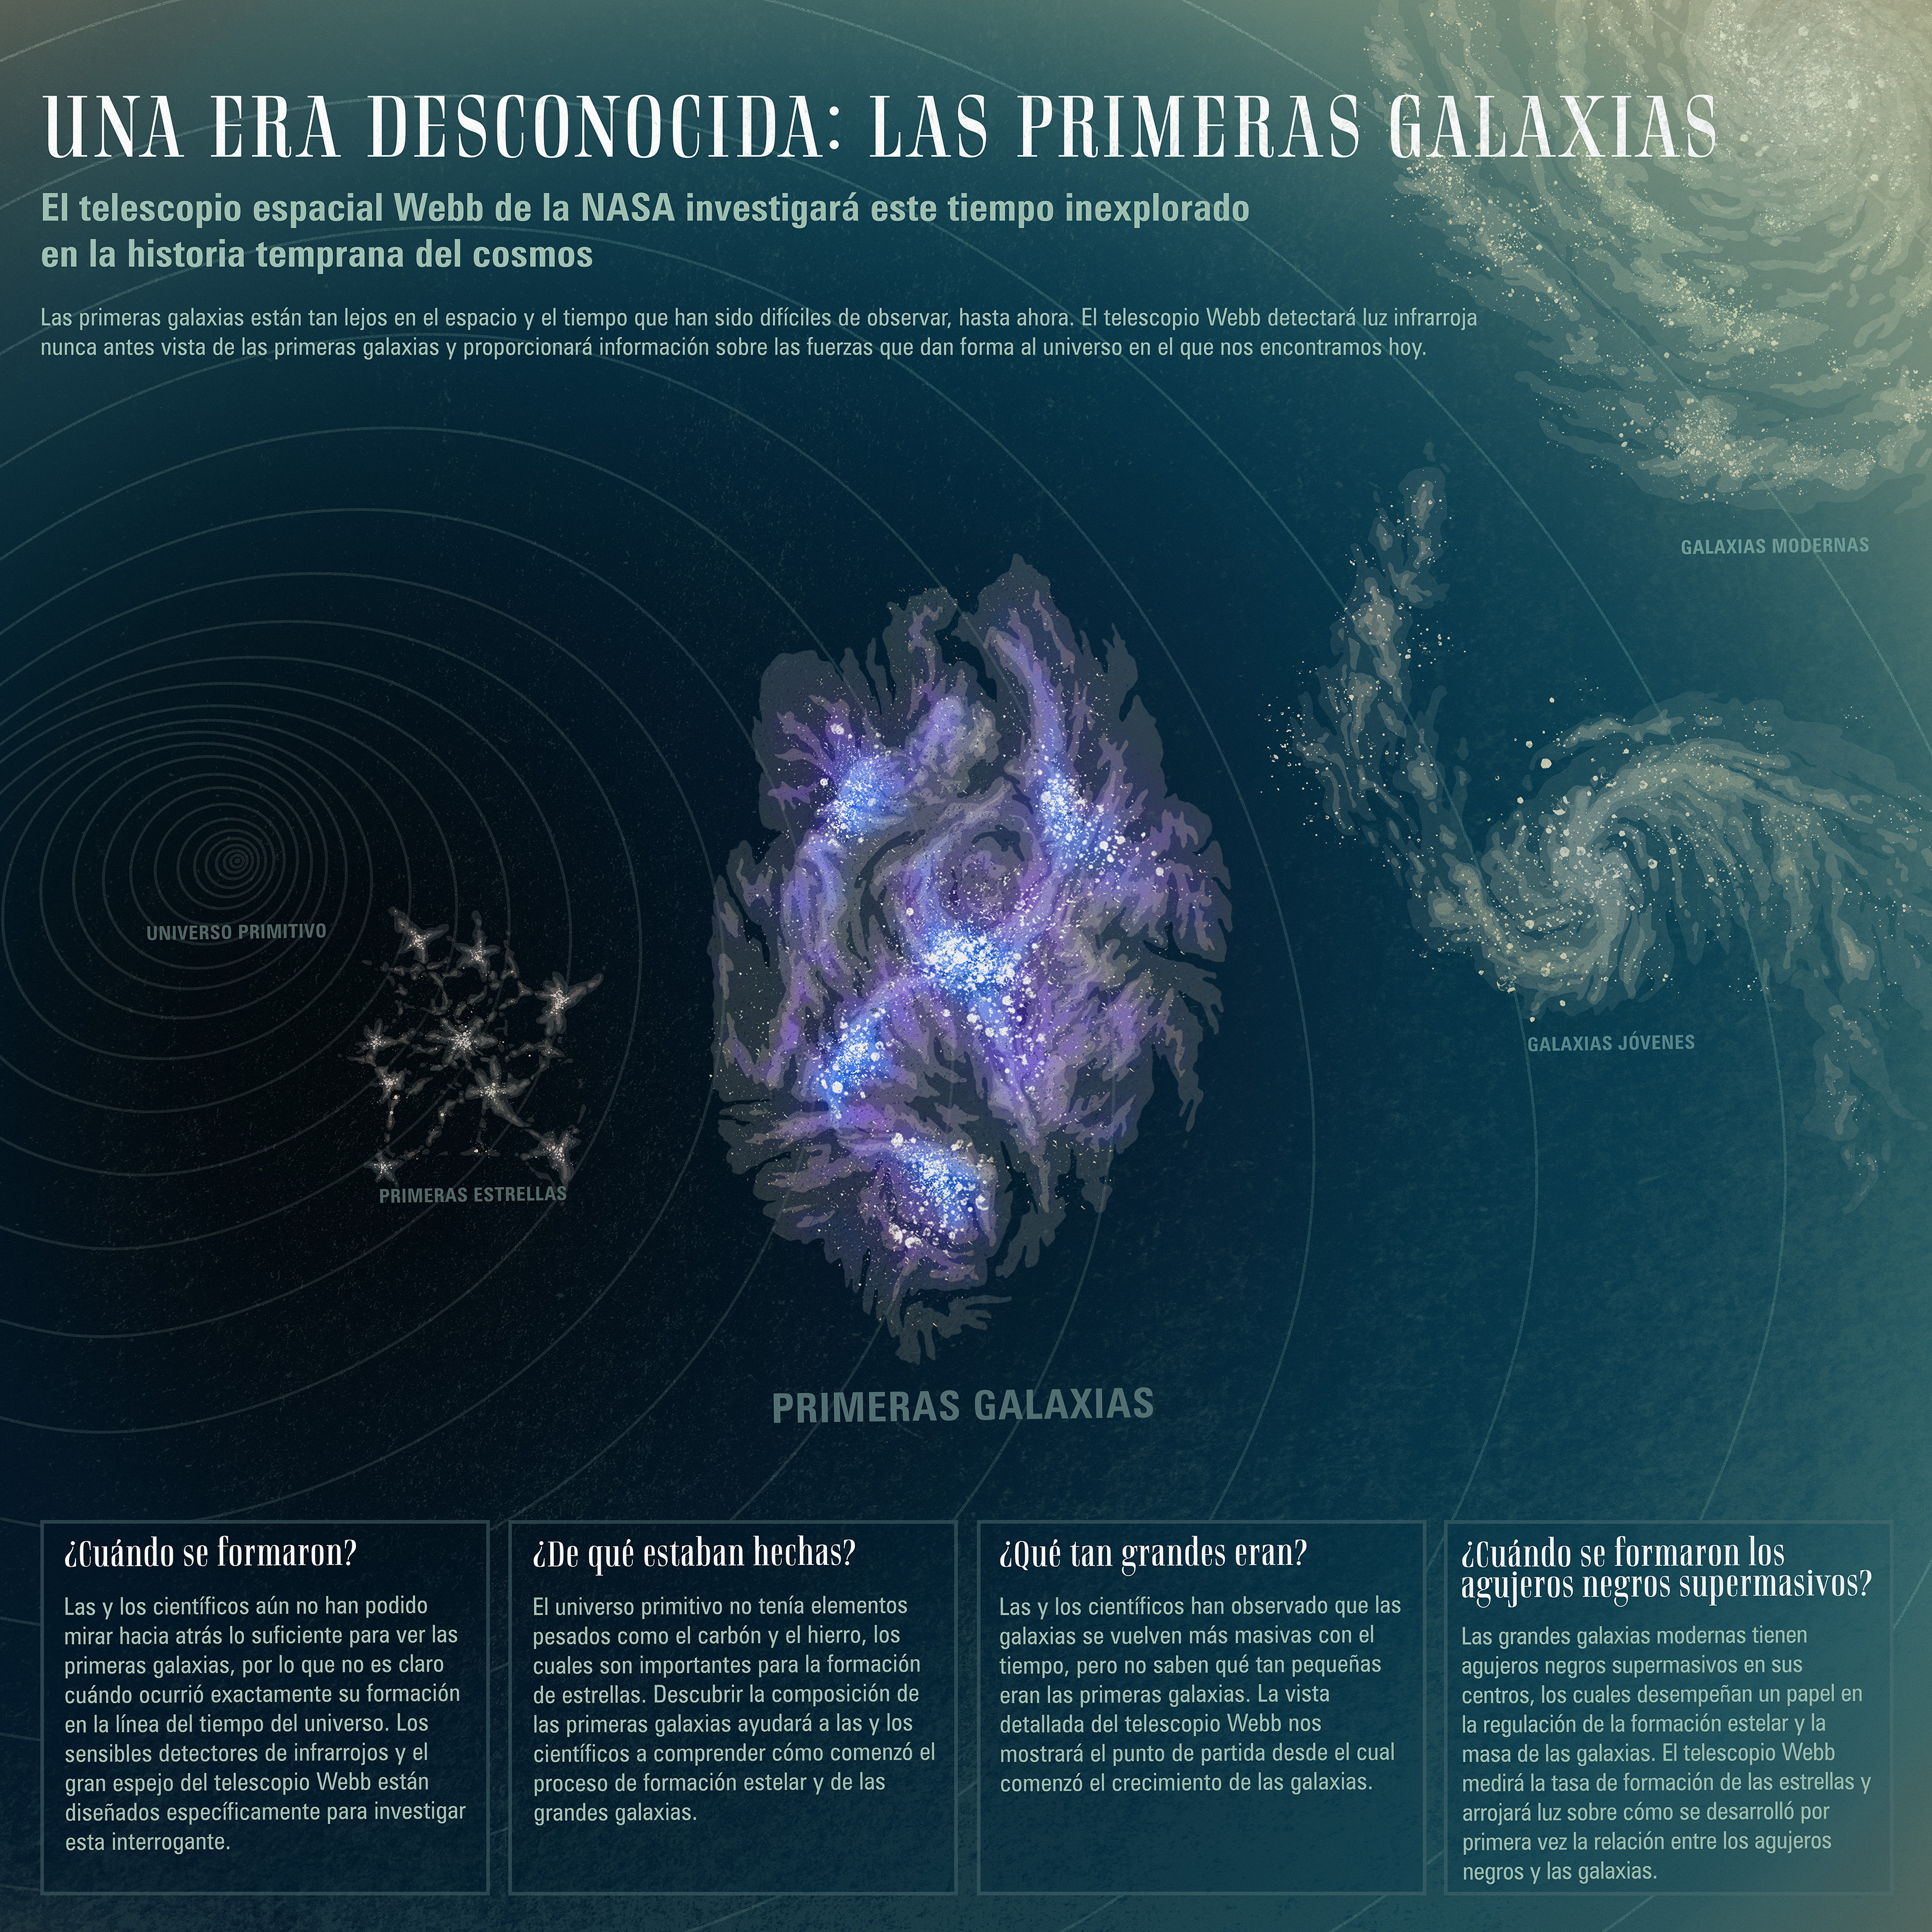

Una era desconocida: las primeras galaxias

Aunque hemos observado hacía atrás en el tiempo gracias a telescopios poderosos como Hubble, aún quedan preguntas sobre las primeras galaxias que se formaron en el universo. El telescopio espacial James Webb de la NASA superará los límites de lo que se puede observar en el universo atrás en el tiempo y el espacio, detectando la luz emitida por las primeras galaxias hace más de 13 mil millones de años. A medida que esa luz ha viajado a través del espacio, ha sido estirada a longitudes de onda más largas y rojas debido a la expansión del universo. Esta es una de las razones por las que el telescopio Webb está equipado con instrumentos de detección de luz infrarroja. Esta capacidad, combinada con una resolución y sensibilidad sin precedentes, permitirá que el telescopio Webb nos lleve más lejos que nunca al responder nuestras preguntas sobre las primeras épocas de nuestro universo.

Credit: Image: NASA, ESA, CSA, Dani Player (STScI); Translation: Martha Irene Saladino (STScI)